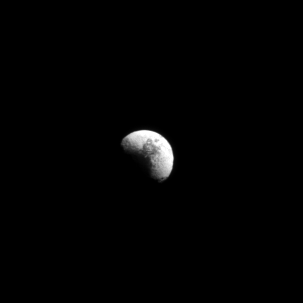

Taking a Longer View

The Cassini spacecraft casts its gaze across four million kilometers of space for this snapshot of Iapetus, Saturn’s most distant major moon.

Iapetus— at 1471 kilometers (914 miles) across—is the third largest moon, but its inclined orbit is much farther out from the other major moons, where Cassini spends most of its time. Nonetheless, the moon’s distinctive two-tone surface is obvious.

This view looks toward the leading hemisphere of Iapetus. North on Iapetus is up and rotated 2 degrees to the right. The image was taken in visible light with the Cassini spacecraft narrow-angle camera on March 3, 2008.

The view was acquired at a distance of approximately 4 million kilometers (2.5 million miles) from Iapetus and at a Sun-Iapetus-spacecraft, or phase, angle of 69 degrees. Image scale is 24 kilometers (15 miles) per pixel.

The Cassini-Huygens mission is a cooperative project of NASA, the European Space Agency and the Italian Space Agency. The Jet Propulsion Laboratory, a division of the California Institute of Technology in Pasadena, manages the mission for NASA’s Science Mission Directorate, Washington, D.C. The Cassini orbiter and its two onboard cameras were designed, developed and assembled at JPL. The imaging operations center is based at the Space Science Institute in Boulder, Colo.

Credit: NASA/JPL/Space Science Institute